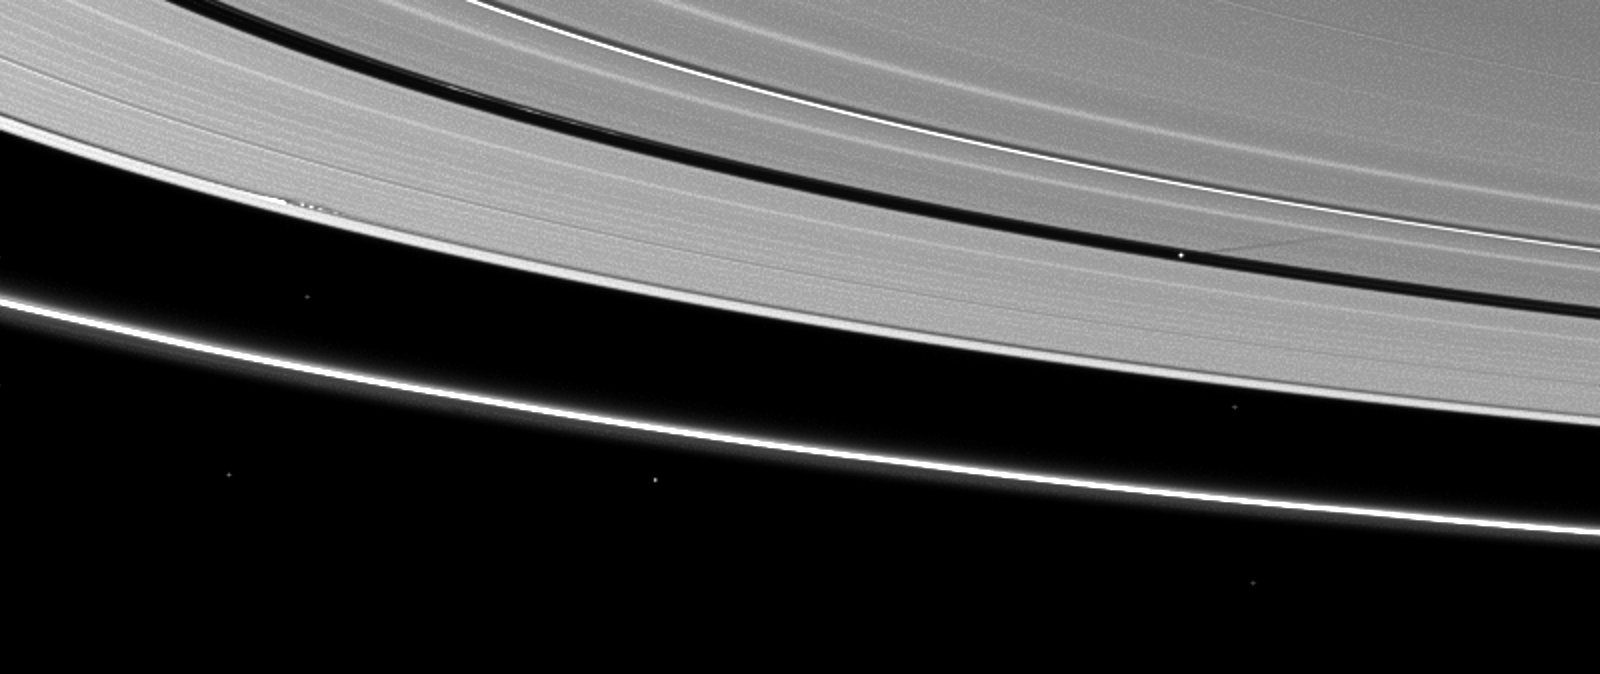

Shadows on the A Ring

Moon shadows are cast on Saturn’s A ring in this image taken almost a month after the planet’s August 2009 equinox.

Pan (28 kilometers, or 17 miles across) orbits in the Encke Gap of the A ring and can be seen casting a narrow shadow on the right side of the image. Daphnis (8 kilometers, or 5 miles across) orbits in the Keeler Gap of the A ring and, although the moon itself is not discernible, the shadows cast by the moon’s attendant edge waves are visible to the left in the image. To learn more about Daphnis’ edge waves, see PIA11654.

Bright specks in the image are stars.

The novel illumination geometry that accompanies equinox lowers the sun’s angle to the ringplane, significantly darkens the rings, and causes out-of-plane structures to look anomalously bright and cast shadows across the rings. These scenes are possible only during the few months before and after Saturn’s equinox, which occurs only once in about 15 Earth years. Before and after equinox, Cassini’s cameras have spotted not only the predictable shadows of some of Saturn’s moons (see PIA11657), but also the shadows of newly revealed vertical structures in the rings themselves (see PIA11665).

This view looks toward the northern, sunlit side of the rings from about 9 degrees above the ringplane.

Scale in the original image was 17 kilometers (11 miles) per pixel. The image has been magnified by a factor of two and contrast-enhanced to aid visibility. The image was taken in visible light with the Cassini spacecraft narrow-angle camera on Sept. 7, 2009. The view was obtained at a distance of approximately 2.9 million kilometers (1.8 million miles) from Saturn and at a Sun-Saturn-spacecraft, or phase, angle of 102 degrees.

The Cassini-Huygens mission is a cooperative project of NASA, the European Space Agency and the Italian Space Agency. The Jet Propulsion Laboratory, a division of the California Institute of Technology in Pasadena, manages the mission for NASA’s Science Mission Directorate, Washington, D.C. The Cassini orbiter and its two onboard cameras were designed, developed and assembled at JPL. The imaging operations center is based at the Space Science Institute in Boulder, Colo.

Credit: NASA/JPL/Space Science Institute